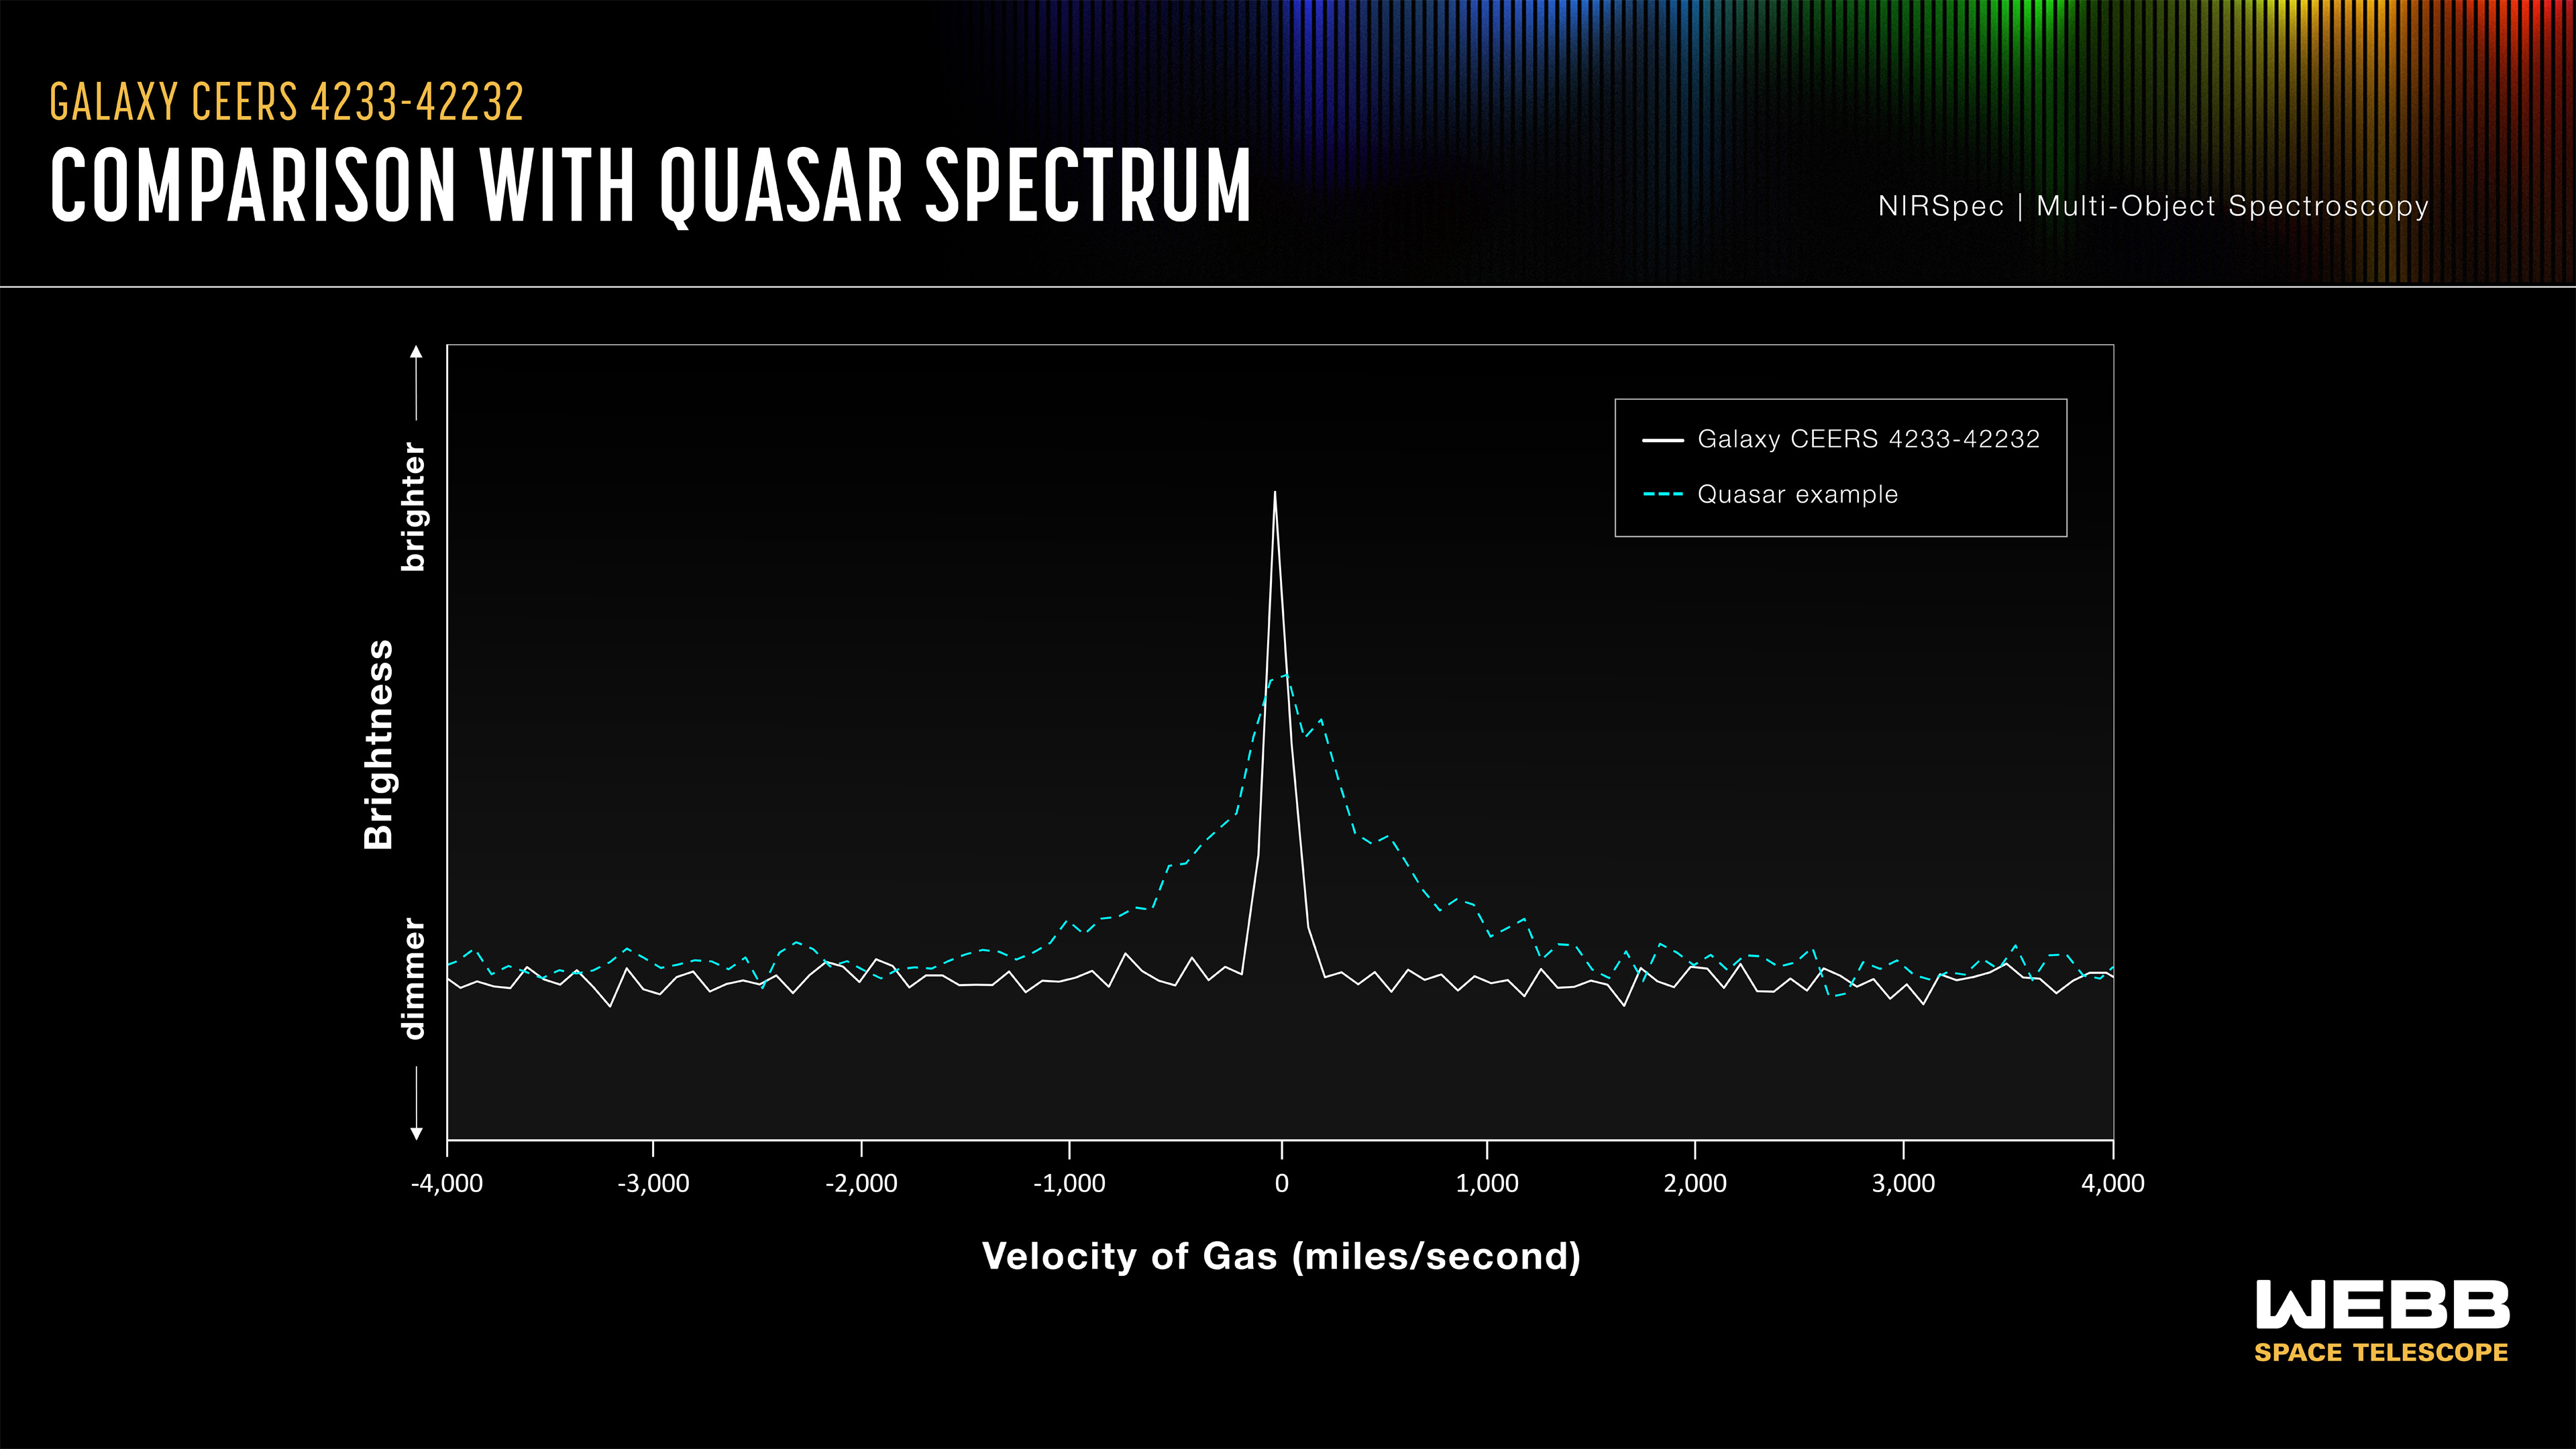

Galaxy CEERS 4233-42232: Comparison With Quasar Spectrum

This graphic illustrates the pronounced narrow peak of the spectra that caught researchers’ attention in a small sample of galaxies, represented here by the galaxy CEERS 4233-42232. It is the combination of a narrower-than-expected spectra, along with a tiny, point-like appearance, that makes these galaxies stand out. Typically, distant point-like light sources are quasars, but quasar spectra have a much broader shape.

Credit: Illustration: NASA, ESA, CSA, Joseph Olmsted (STScI)